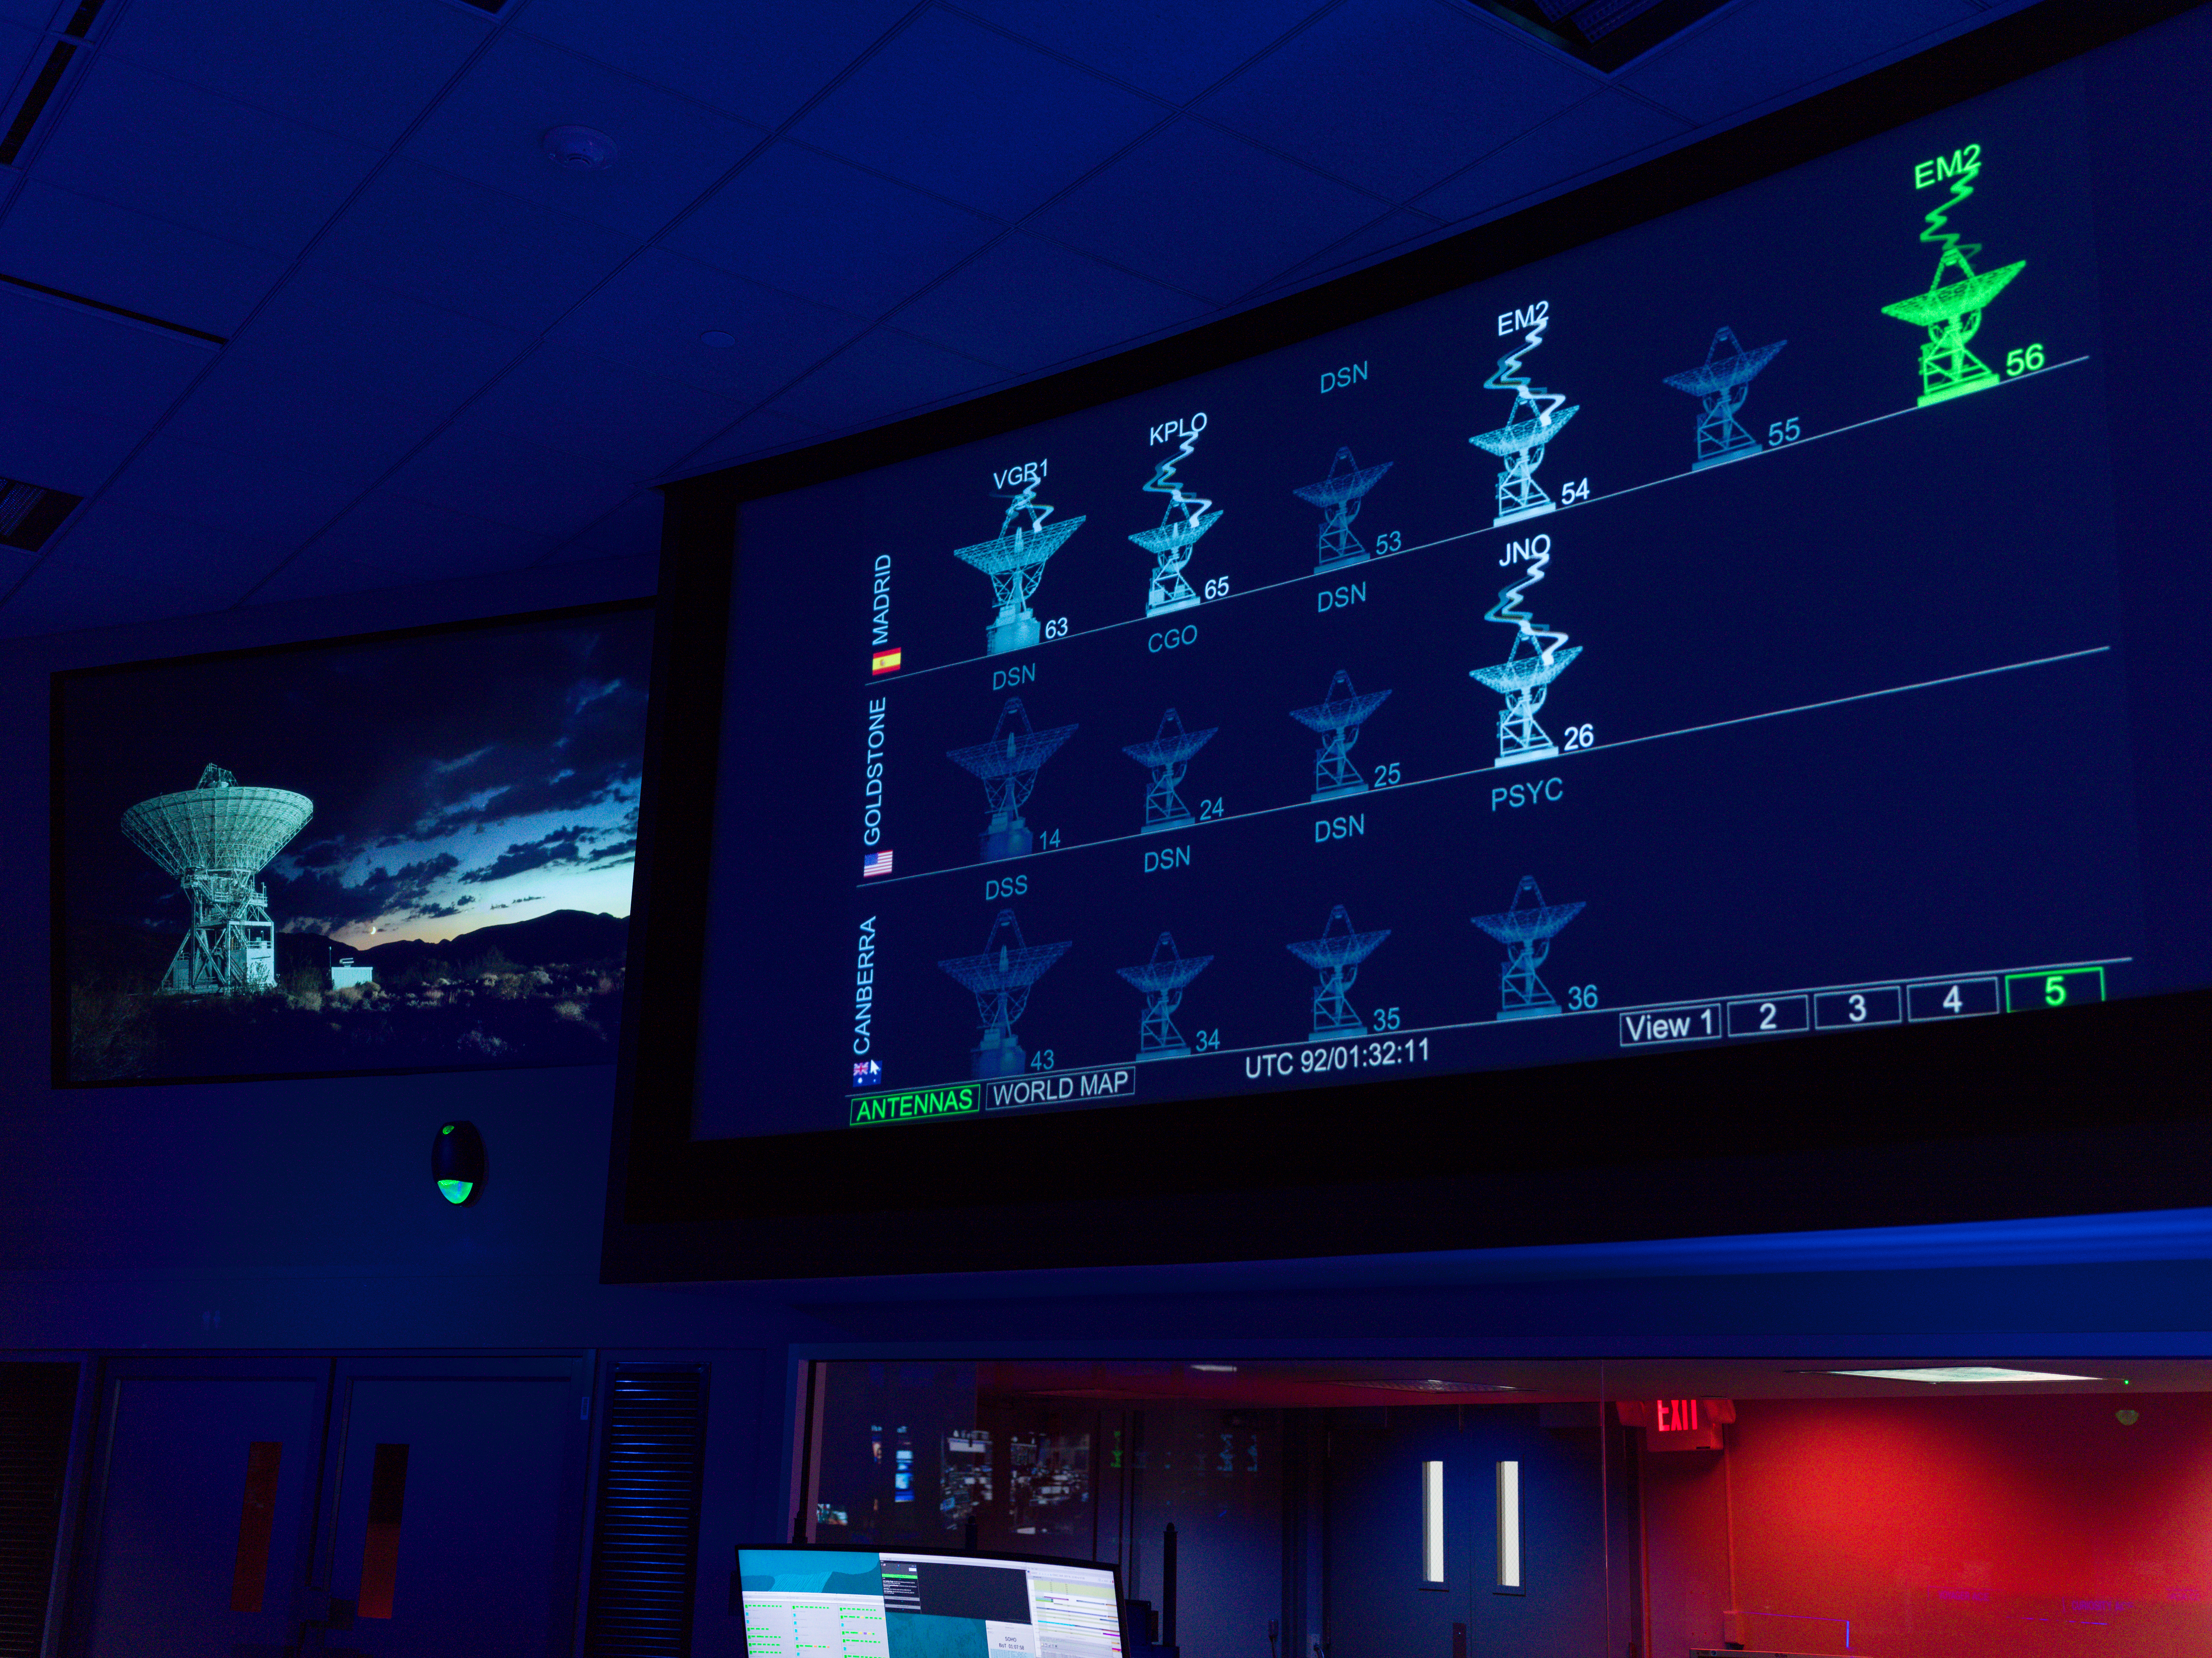

The Deep Space Network Acquires Artemis II Signal

A graphical representation of the Deep Space Network’s radio frequency antennas indicate signal acquisition from NASA’s Artemis II mission to the Moon on April 1, 2026, inside the Space Flight Operations Facility at NASA’s Jet Propulsion Laboratory in Southern California. Two antennas at the Madrid Deep Space Communications Complex, Deep Space Station 54 and 56, can be seen communicating with Artemis II (the signals are labelled “EM2”, short for “Exploration Mission 2”; elsewhere they are labelled “ART2” for “Artemis II”).

A similar visualization can be found at DSN Now, which details all the missions that the network is communicating with 24 hours a day, seven days a week.

The Space Flight Operations Facility operates the DSN, which comprises of three complexes in Goldstone, California; Madrid, Spain; and Canberra, Australia. Each complex consists of several radio frequency antennas that communicate with dozens of spacecraft exploring the solar system in addition to the Artemis II mission.

The DSN is managed by JPL for the agency’s Space Communications and Navigation program, which is located at NASA Headquarters within the Space Operations Mission Directorate. The DSN allows missions to track, send commands to, and receive scientific data from faraway spacecraft. JPL is managed by Caltech in Pasadena, California, for NASA.

Credit: NASA/JPL-Caltech